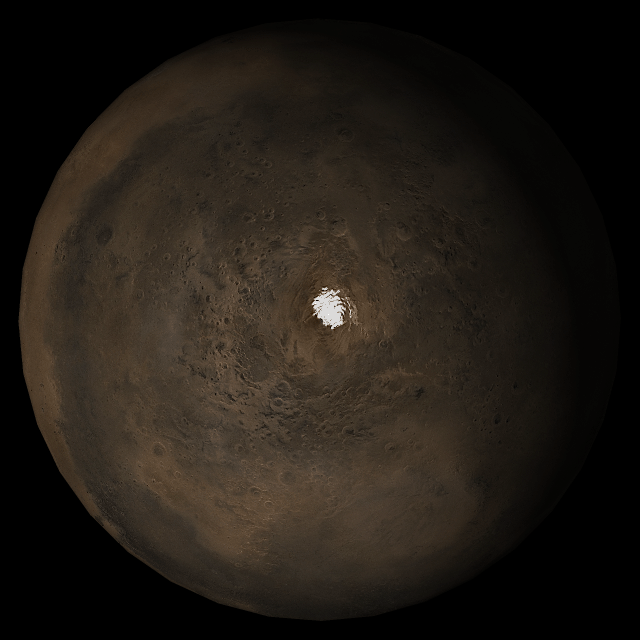

Mars at Ls 324°: South Polar Region

29 November 2005
This picture is a composite of Mars Global Surveyor (MGS) Mars Orbiter Camera (MOC) daily global images acquired at Ls 324° during a previous Mars year. This month, Mars looks similar, as Ls 324° occurred in mid-November 2005. The picture shows the south polar region of Mars. Over the course of the month, additional faces of Mars as it appears at this time of year are being posted for MOC Picture of the Day. Ls, solar longitude, is a measure of the time of year on Mars. Mars travels 360° around the Sun in 1 Mars year. The year begins at Ls 0°, the start of northern spring and southern autumn.

Season: Northern Winter/Southern Summer

Credit: NASA/JPL/Malin Space Science Systems